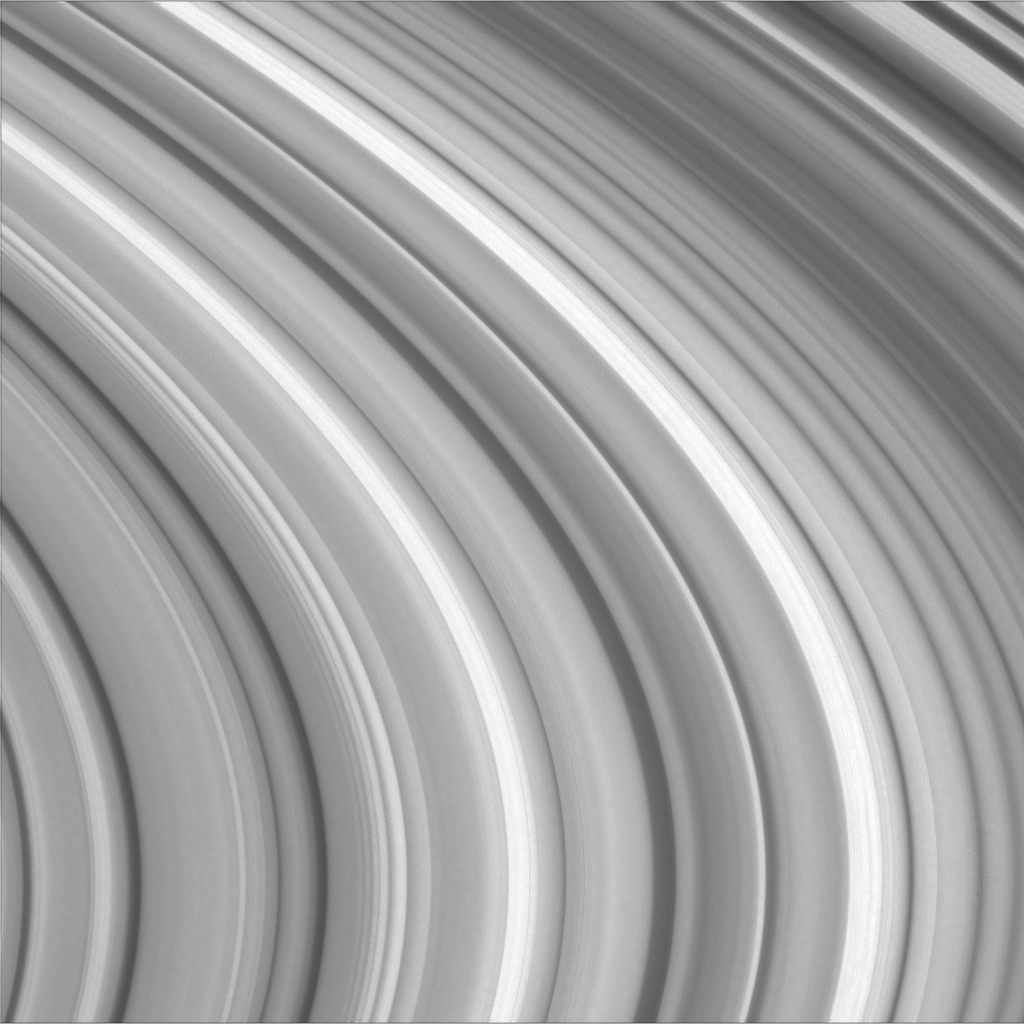

Rippled Rings

Variations in ring particle concentration give Saturn’s brilliant rings the appearance of ripples in a pond in this close-up view. Many of the gaps and wavelike patterns elsewhere in the rings are due to the gravitational influence of Saturn’s moons, but the origin of much of the structure in the B ring seen here is still unexplained.

The image was taken with the Cassini spacecraft narrow angle camera on Oct. 29, 2004, at a distance of approximately 824,000 kilometers (512,000 miles) from Saturn. The image scale is 4.5 kilometers (2.8 miles) per pixel. The image has been slightly contrast-enhanced to aid visibility.

The Cassini-Huygens mission is a cooperative project of NASA, the European Space Agency and the Italian Space Agency. The Jet Propulsion Laboratory, a division of the California Institute of Technology in Pasadena, manages the mission for NASA’s Science Mission Directorate, Washington, D.C. The Cassini orbiter and its two onboard cameras were designed, developed and assembled at JPL. The imaging team is based at the Space Science Institute, Boulder, Colo.

Credit: NASA/JPL/Space Science Institute